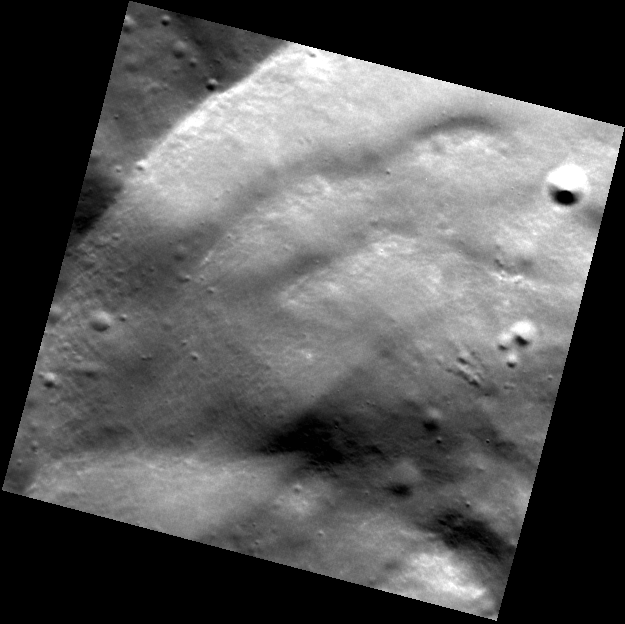

Wall Slumps

This high-resolution image of a crater wall shows several slumps that occurred after the 20-km-diameter crater formed. The bottom-right corner of this image is located inside of the crater, and the upper-left corner is located outside of the crater rim.

This image was acquired as a high-resolution targeted observation. Targeted observations are images of a small area on Mercury’s surface at resolutions much higher than the 250-meter/pixel (820 feet/pixel) morphology base map or the 1-kilometer/pixel (0.6 miles/pixel) color base map. It is not possible to cover all of Mercury’s surface at this high resolution during MESSENGER’s one-year mission, but several areas of high scientific interest are generally imaged in this mode each week.

On March 17, 2011 (March 18, 2011, UTC), MESSENGER became the first spacecraft ever to orbit the planet Mercury. The mission is currently in its commissioning phase, during which spacecraft and instrument performance are verified through a series of specially designed checkout activities. In the course of the one-year primary mission, the spacecraft’s seven scientific instruments and radio science investigation will unravel the history and evolution of the Solar System’s innermost planet. Visit the Why Mercury? section of this website to learn more about the science questions that the MESSENGER mission has set out to answer.

Date acquired: May 21, 2011
Image Mission Elapsed Time (MET): 214503050
Image ID: 282167
Instrument: Narrow Angle Camera (NAC) of the Mercury Dual Imaging System (MDIS)
Center Latitude: 69.27°
Center Longitude: 214.0° E
Resolution: 19 meters/pixel
Scale: The image is 14 km (8.7 mi) across the diagonal.
Incidence Angle: 69.8°
Emission Angle: 1.5°
Phase Angle: 71.4°

These images are from MESSENGER, a NASA Discovery mission to conduct the first orbital study of the innermost planet, Mercury. For information regarding the use of images, see the MESSENGER image use policy.

Credit: NASA/Johns Hopkins University Applied Physics Laboratory/Carnegie Institution of Washington